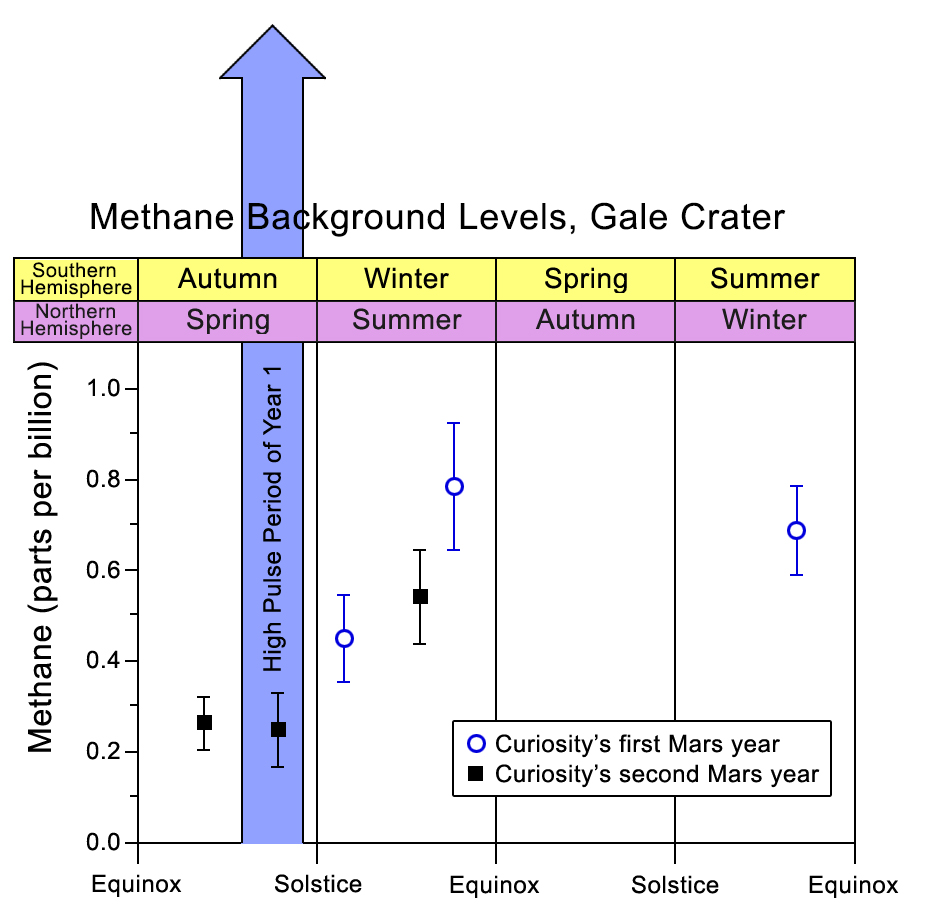

Methane Background Levels at Gale Crater, Mars

By repeated measurements of the concentration of methane in the atmosphere at Gale Crater, NASA’s Curiosity Mars rover has detected long-term variation in background levels below one part per billion, much lower than a previously reported spike in methane. Researchers measure the methane concentration using the tunable laser spectrometer in the rover’s Sample Analysis at Mars (SAM) suite of instruments.

The one-time spike in methane, up to about 7 parts per billion, by volume, was measured over a period of several weeks during late 2013 and early 2014, in the first Martian southern-hemisphere autumn (northern-hemisphere spring) of Curiosity’s investigations. This spike was not repeated during Curiosity’s second Mars year. Researchers plan to continue making methane measurements to ascertain whether variations in the background level of methane follow a seasonal pattern. The background level has ranged from about 0.2 parts per billion to about 0.8 parts per billion, generally lower in southern-hemisphere autumn (northern-hemisphere spring) than other seasons.

Methane can be produced either by biological processes or by non-biological processes, such as interaction of water with some types of rocks. Seasonal variations in concentration would suggest seasonal variation either in how methane is being put into the atmosphere or how it is being removed from the atmosphere, or both. A graphic of possible ways for adding and removing methane is at http://mars.nasa.gov/msl/multimedia/images/?ImageID=6891.

Development of SAM was coordinated by NASA’s Goddard Space Flight Center, Greenbelt, Maryland. For more information on the SAM experiment, visit http://ssed.gsfc.nasa.gov/sam/. The tunable laser spectrometer for SAM was developed at NASA’s Jet Propulsion Laboratory, Pasadena, California. This technology is also being tested for use on Earth as utility-company safety equipment to check for leaks in pipelines carrying natural gas. See http://www.jpl.nasa.gov/news/news.php?feature=6192 for more information.

NASA’s Jet Propulsion Laboratory, a division of the California Institute of Technology, Pasadena, manages the Mars Science Laboratory Project for NASA’s Science Mission Directorate, Washington. JPL designed and built the project’s Curiosity rover.

Credit: NASA/JPL-Caltech